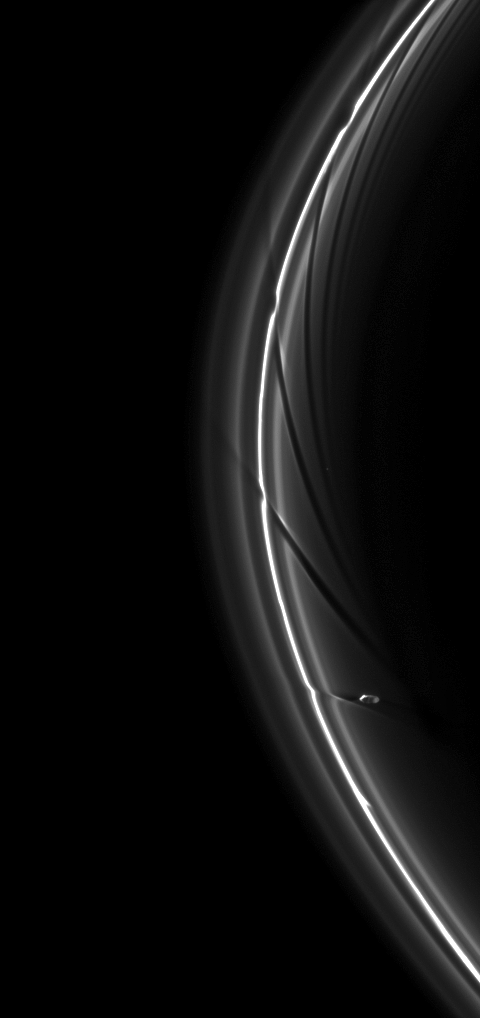

Fleeing the Scene

Saturn’s moon Prometheus, having perturbed the planet’s thin F ring, continues in its orbit.

The gravity of potato-shaped Prometheus (86 kilometers, or 53 miles across) periodically creates streamer-channels in the F ring, and the moon’s handiwork can be seen in the dark channels here. To learn more and to watch a movie of this process, see PIA08397.

This view looks toward the northern, sunlit side of the rings from about 10 degrees above the ringplane. A star is visible through the rings near the center right of the image.

The image was taken in visible light with the Cassini spacecraft narrow-angle camera on June 1, 2010. The view was acquired at a distance of approximately 1.3 million kilometers (808,000 miles) from Saturn. Image scale is 7 kilometers (4 miles) per pixel.

The Cassini-Huygens mission is a cooperative project of NASA, the European Space Agency and the Italian Space Agency. The Jet Propulsion Laboratory, a division of the California Institute of Technology in Pasadena, manages the mission for NASA’s Science Mission Directorate, Washington, D.C. The Cassini orbiter and its two onboard cameras were designed, developed and assembled at JPL. The imaging operations center is based at the Space Science Institute in Boulder, Colo.

Credit: NASA/JPL/Space Science Institute